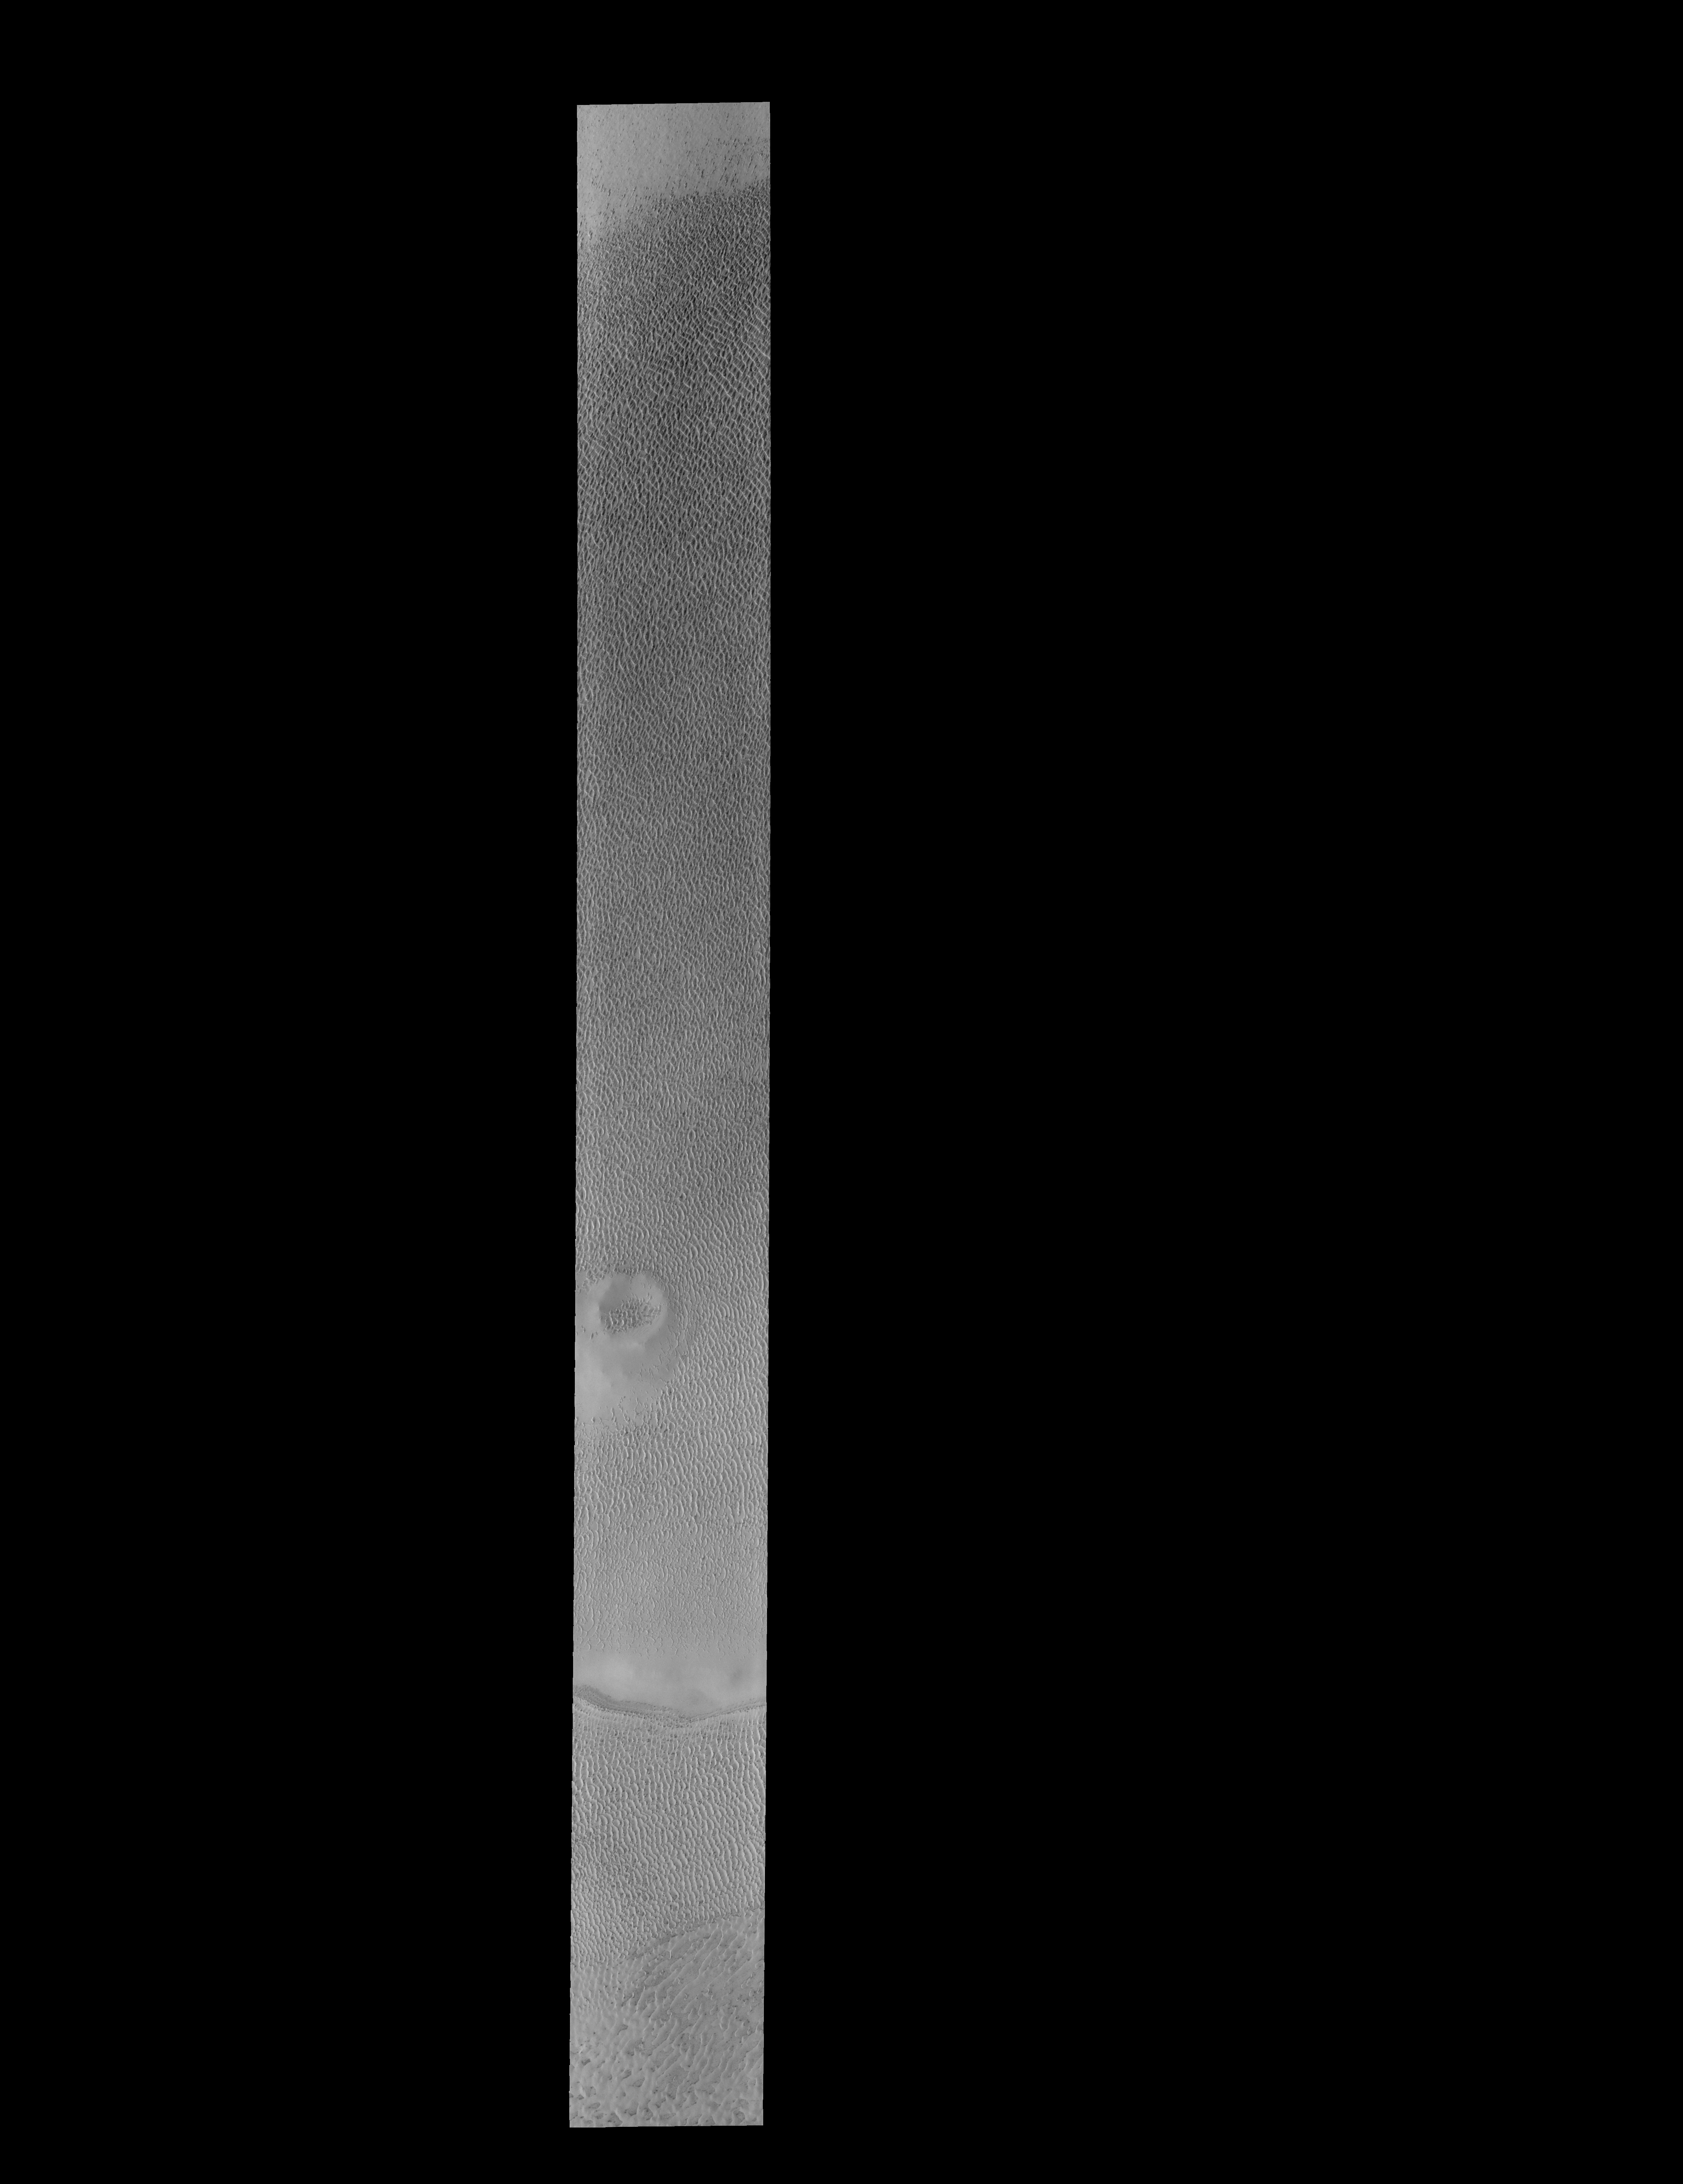

Polar Dunes

Today’s VIS image shows another portion of the large dune field near the north polar cap.

Credit: NASA/JPL-Caltech/ASU